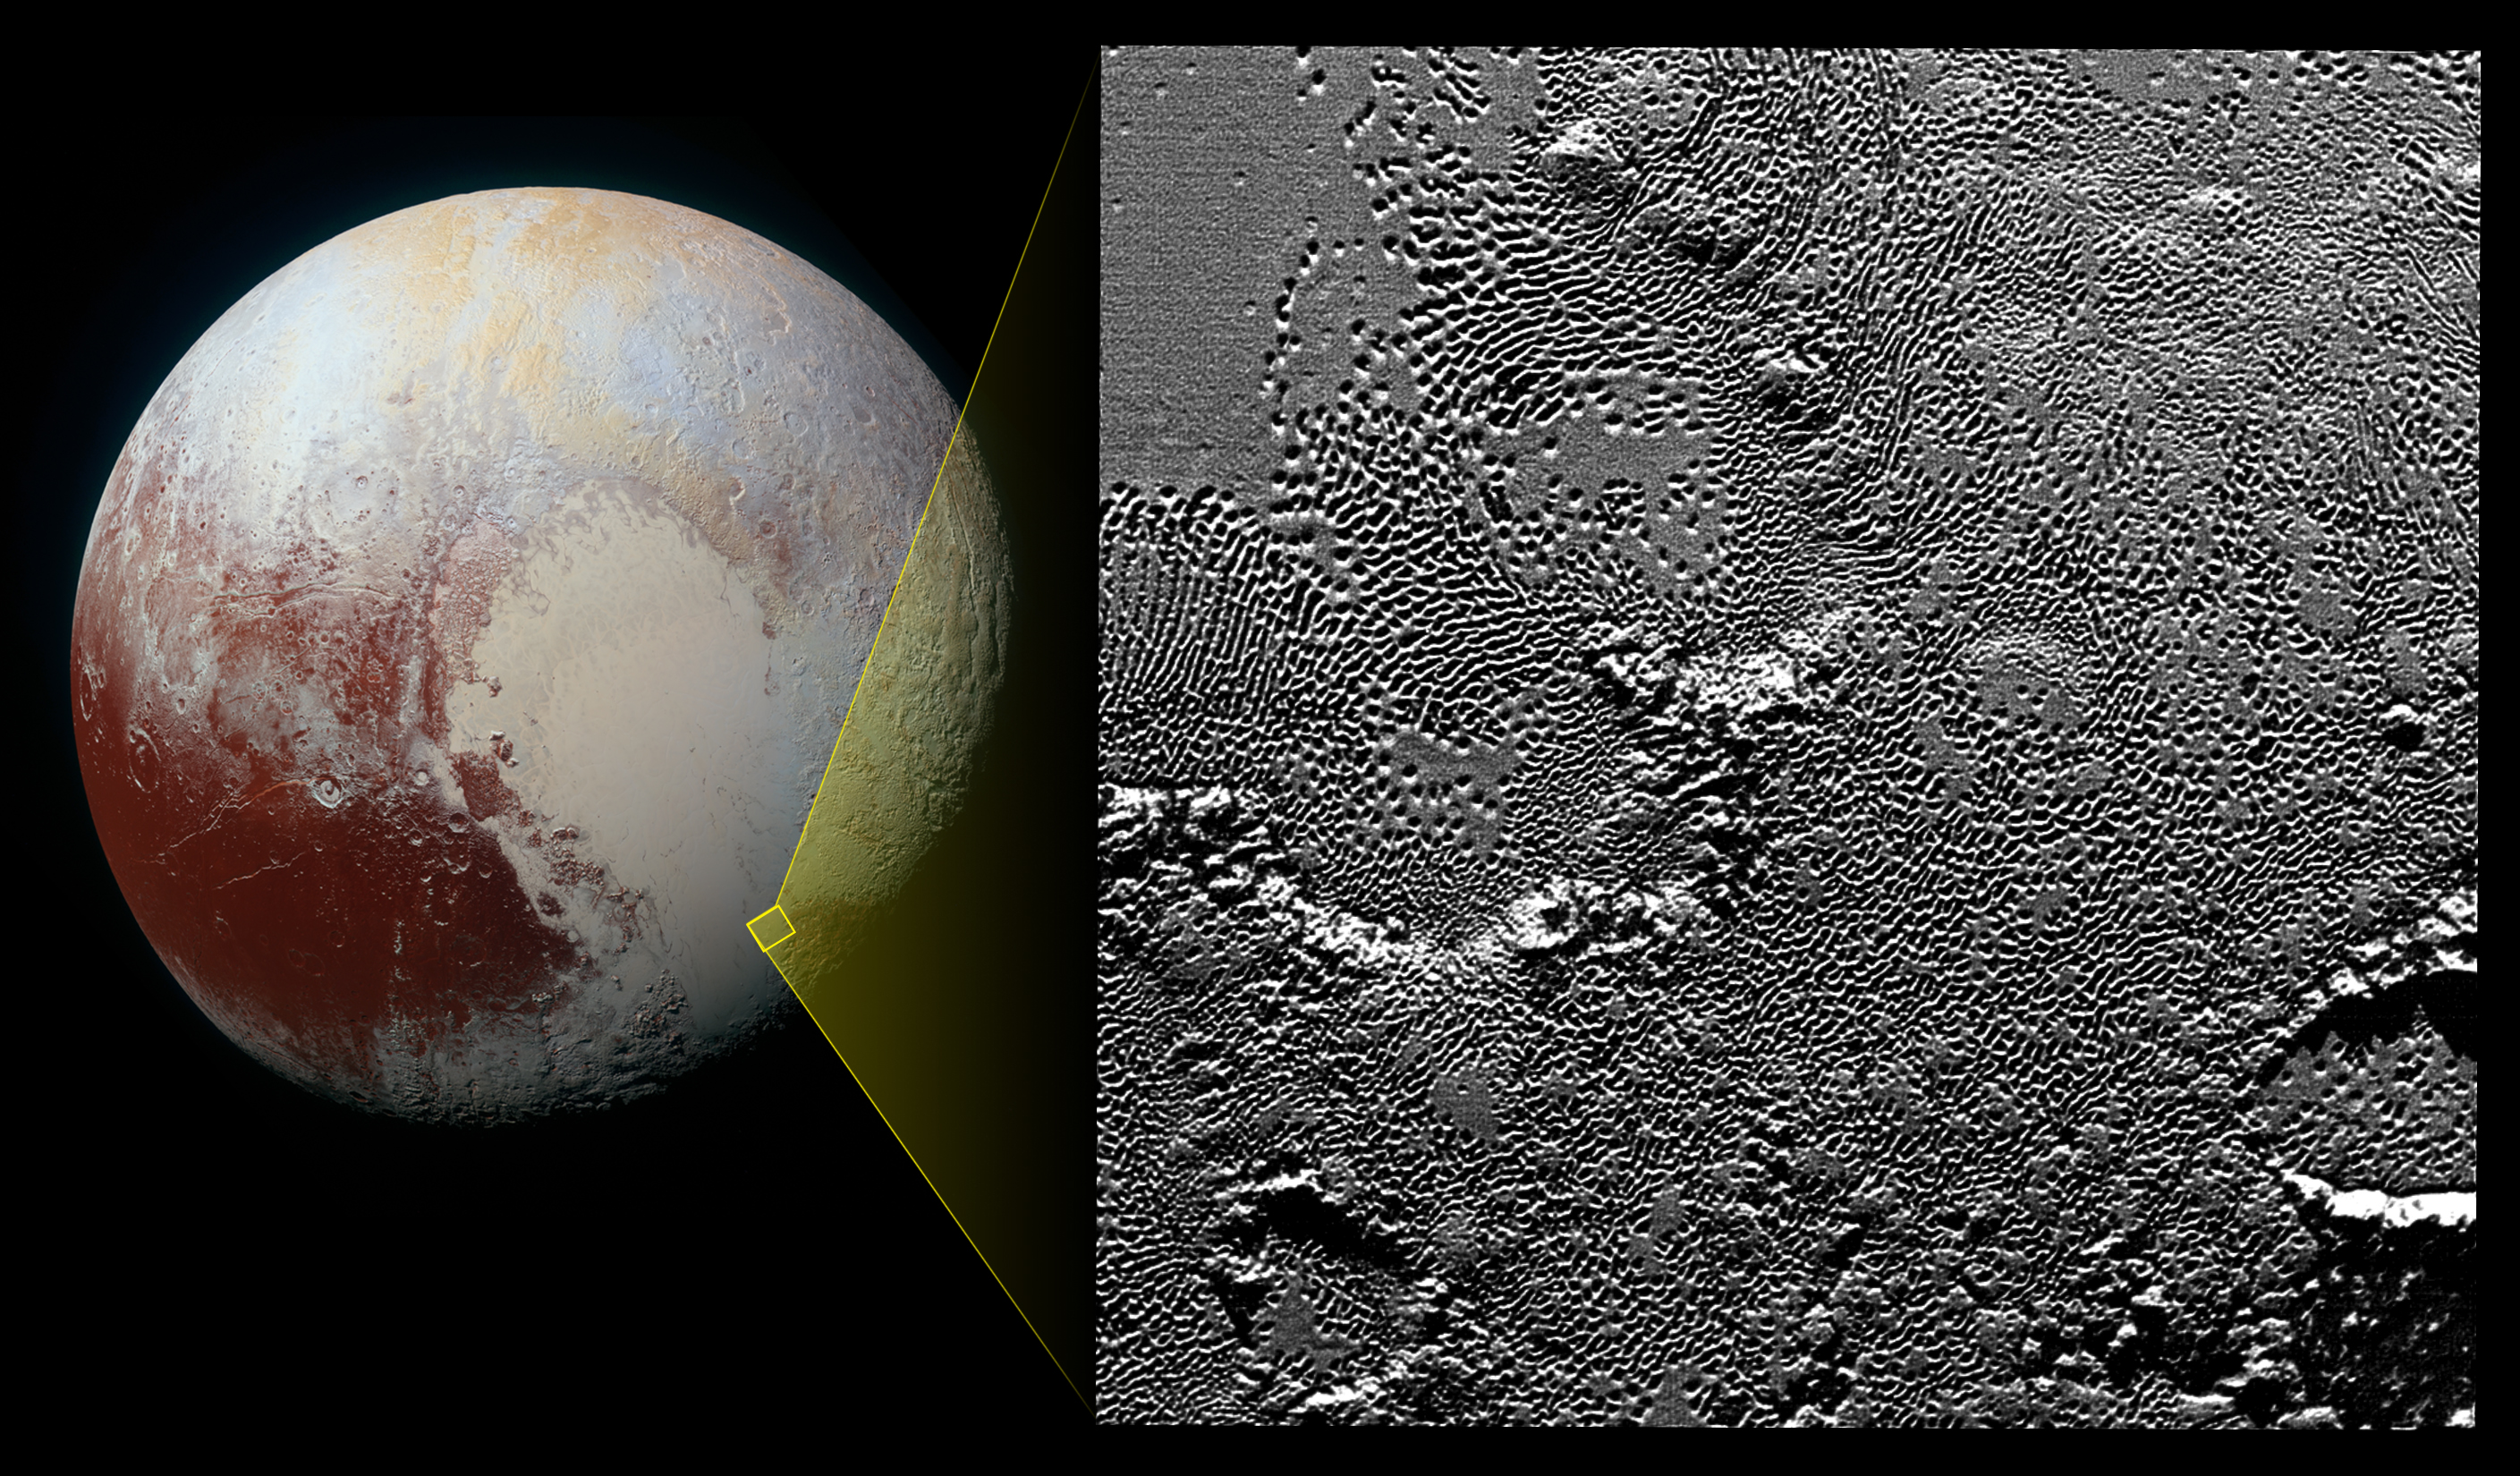

Zooming in on Pluto’s Pattern of Pits

On July 14, 2015, the telescopic camera on NASA’s New Horizons spacecraft took the highest resolution images ever obtained of the intricate pattern of “pits” across a section of Pluto’s prominent heart-shaped region, informally named Tombaugh Regio.

Mission scientists believe these mysterious indentations may form through a combination of ice fracturing and evaporation. The scarcity of overlying impact craters in this area also leads scientists to conclude that these pits — typically hundreds of yards across and tens of yards deep — formed relatively recently. Their alignment provides clues about the ice flow and the exchange of nitrogen and other volatile materials between the surface and the atmosphere.

The image is part of a sequence taken by New Horizons’ Long Range Reconnaissance Imager (LORRI) as the spacecraft passed within 9,550 miles (15,400 kilometers) of Pluto’s surface, just 13 minutes before the time of closest approach. The small box on the global view shows the section of the region imaged in the southeast corner of the giant ice sheet informally named Sputnik Planum. The magnified view is 50-by-50 miles (80-by-80 kilometers) across. The large ring-like structure near the bottom right of the magnified view — and the smaller one near the bottom left — may be remnant craters. The upper-left quadrant of the image shows the border between the relatively smooth Sputnik Planum ice sheet and the pitted area, with a series of hills forming slightly inside this unusual “shoreline.”

The Johns Hopkins University Applied Physics Laboratory in Laurel, Maryland, designed, built, and operates the New Horizons spacecraft, and manages the mission for NASA’s Science Mission Directorate. The Southwest Research Institute, based in San Antonio, leads the science team, payload operations and encounter science planning. New Horizons is part of the New Frontiers Program managed by NASA’s Marshall Space Flight Center in Huntsville, Alabama.

Credit: NASA/Johns Hopkins University Applied Physics Laboratory/Southwest Research Institute